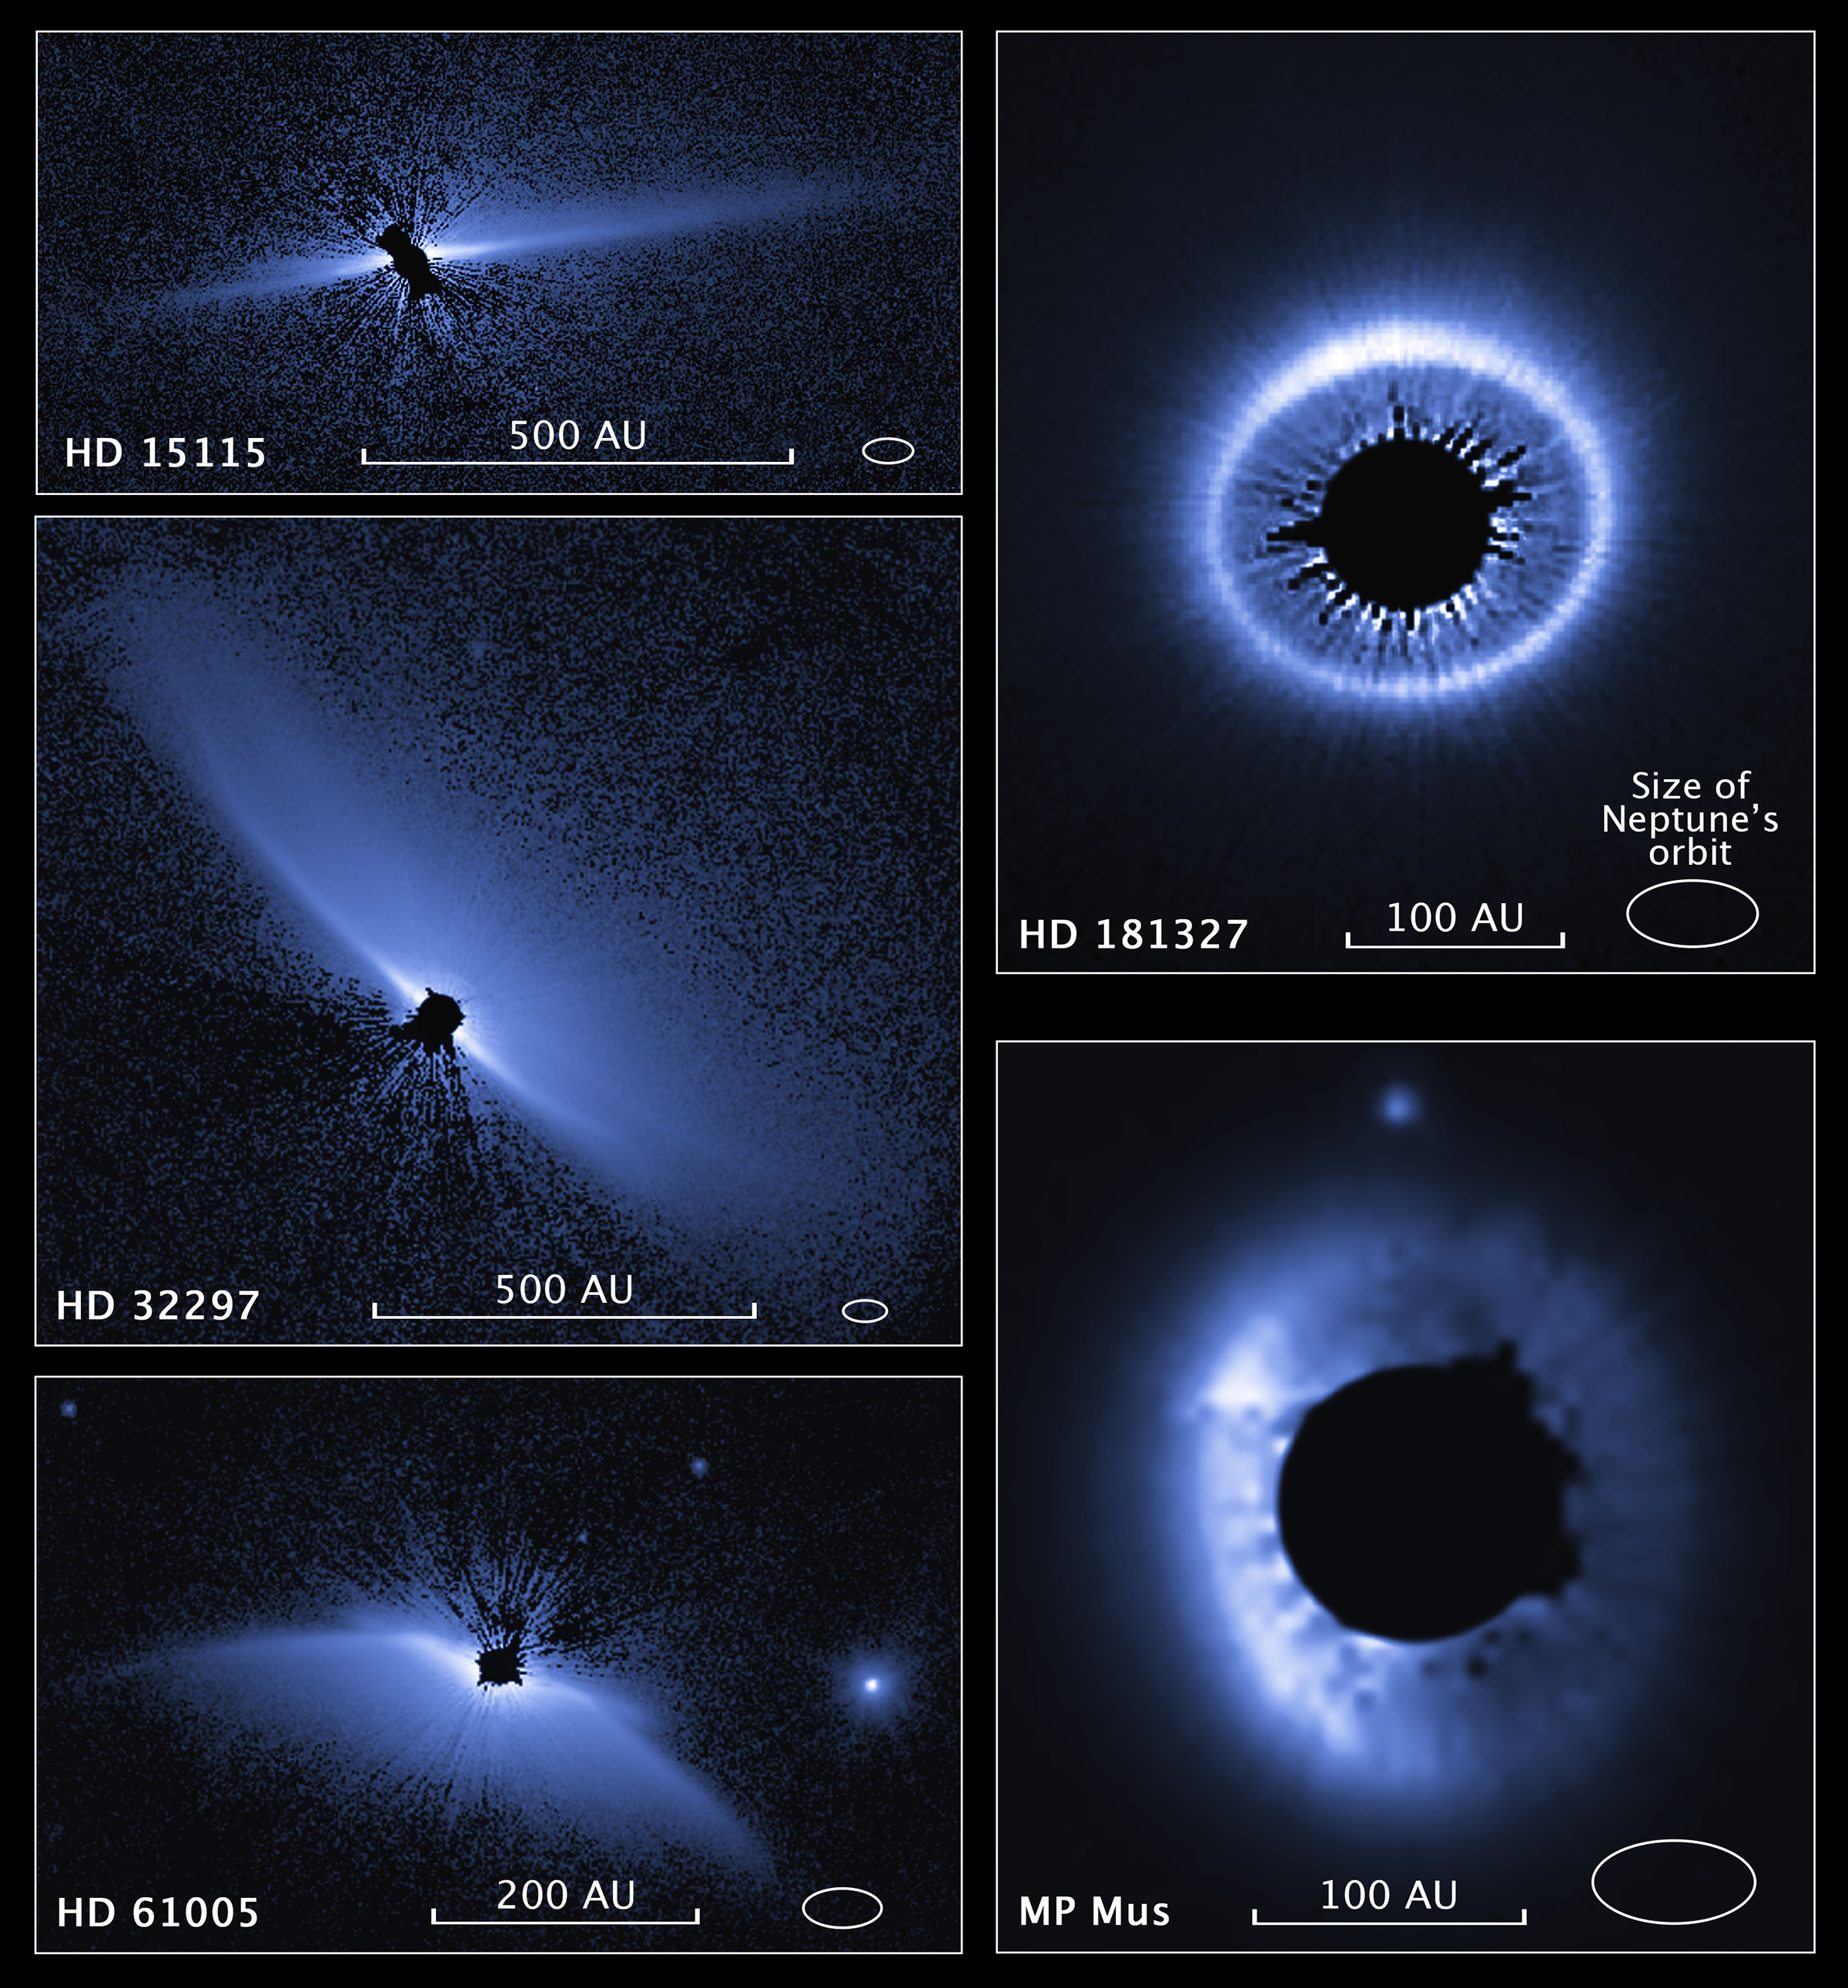

Compass and Scale Image of Circumstellar Disks

This is a set of images from a NASA Hubble Space Telescope survey of the architecture of debris systems around young stars. Ten previously discovered circumstellar debris systems, plus MP Mus (a mature protoplanetary disk of age comparable to the youngest of the debris disks), were studied. Hubble's sharp view uncovers an unexpected diversity and complexity in the structures. As the accompanying scale shows, the disk-like structures are vast, many times larger than the planetary distribution in our solar system, gauged by the diameter of Neptune's orbit. Some disks are tilted edge-on to our view, others nearly face-on. Asymmetries and warping in the disks might be caused by the host star's passage though interstellar space. Alternatively, the disks may be affected by the action of unseen planets. In particular, the asymmetry in HD 181327 looks like a spray of material that is very distant from its host star. It might be the aftermath of a collision between two small bodies, suggesting that the unseen planetary system may be chaotic. The stars surveyed may be as young as 10 million years old and as mature as more than 1 billion years old. The visible-light survey was done with the Space Telescope Imaging Spectrograph (STIS). The STIS coronagraph blocks out the light from the host star so that the very faint reflected light from the dust structures can be seen. The images have been artificially colored to enhance detail.

Credit: NASA, ESA, and Z. Levay (STScI); Science: NASA, ESA, and G. Schneider (University of Arizona)